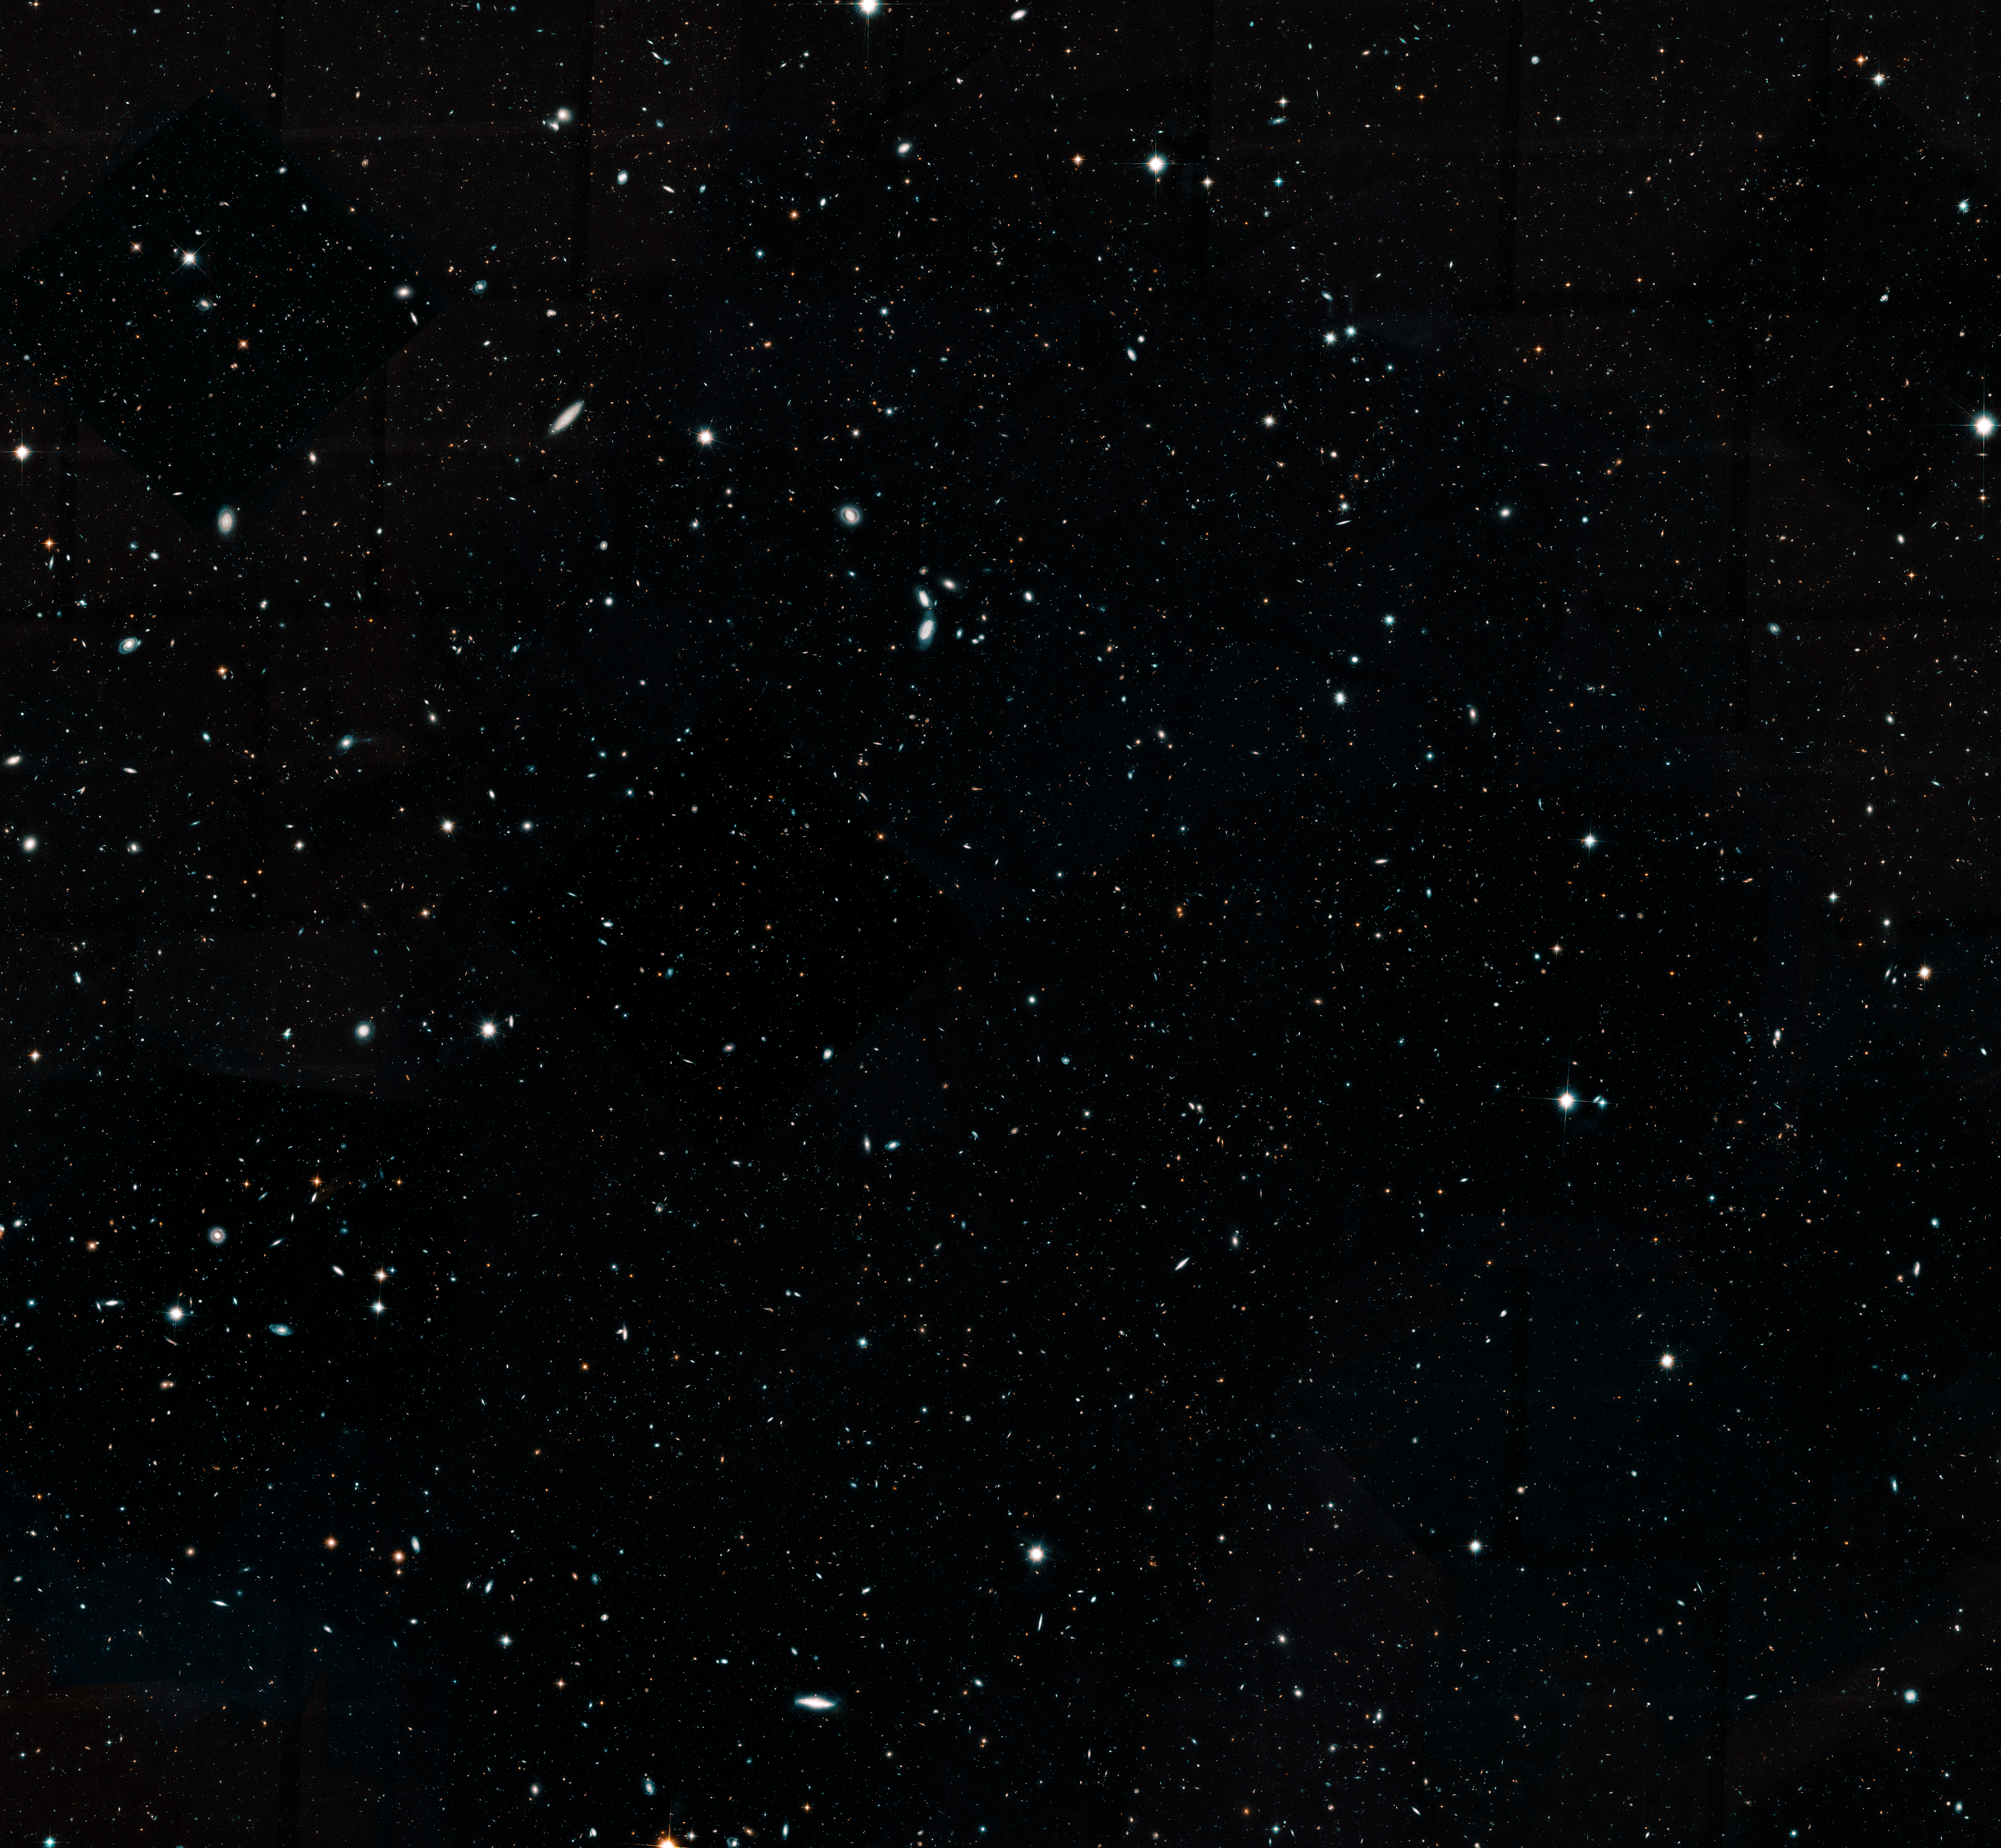

Hubble Legacy Field Crop

Hubble's Spectacular Wide View of the Universe

This Hubble Space Telescope image represents a portion of the Hubble Legacy Field, one of the widest views of the universe ever made.

The image, a combination of thousands of snapshots, represents 16 years' worth of observations.

The Hubble Legacy Field includes observations taken by several Hubble deep-field surveys, including the eXtreme Deep Field (XDF), the deepest view of the universe. The wavelength range stretches from ultraviolet to near-infrared light, capturing all the features of galaxy assembly over time. This cropped image mosaic presents a wide portrait of the distant universe and contains roughly 200,000 galaxies. They stretch back through 13.3 billion years of time to just 500 million years after the universe's birth in the big bang.

Credit: NASA, ESA, G. Illingworth and D. Magee (University of California, Santa Cruz), K. Whitaker (University of Connecticut), R. Bouwens (Leiden University), P. Oesch (University of Geneva), and the Hubble Legacy Field team